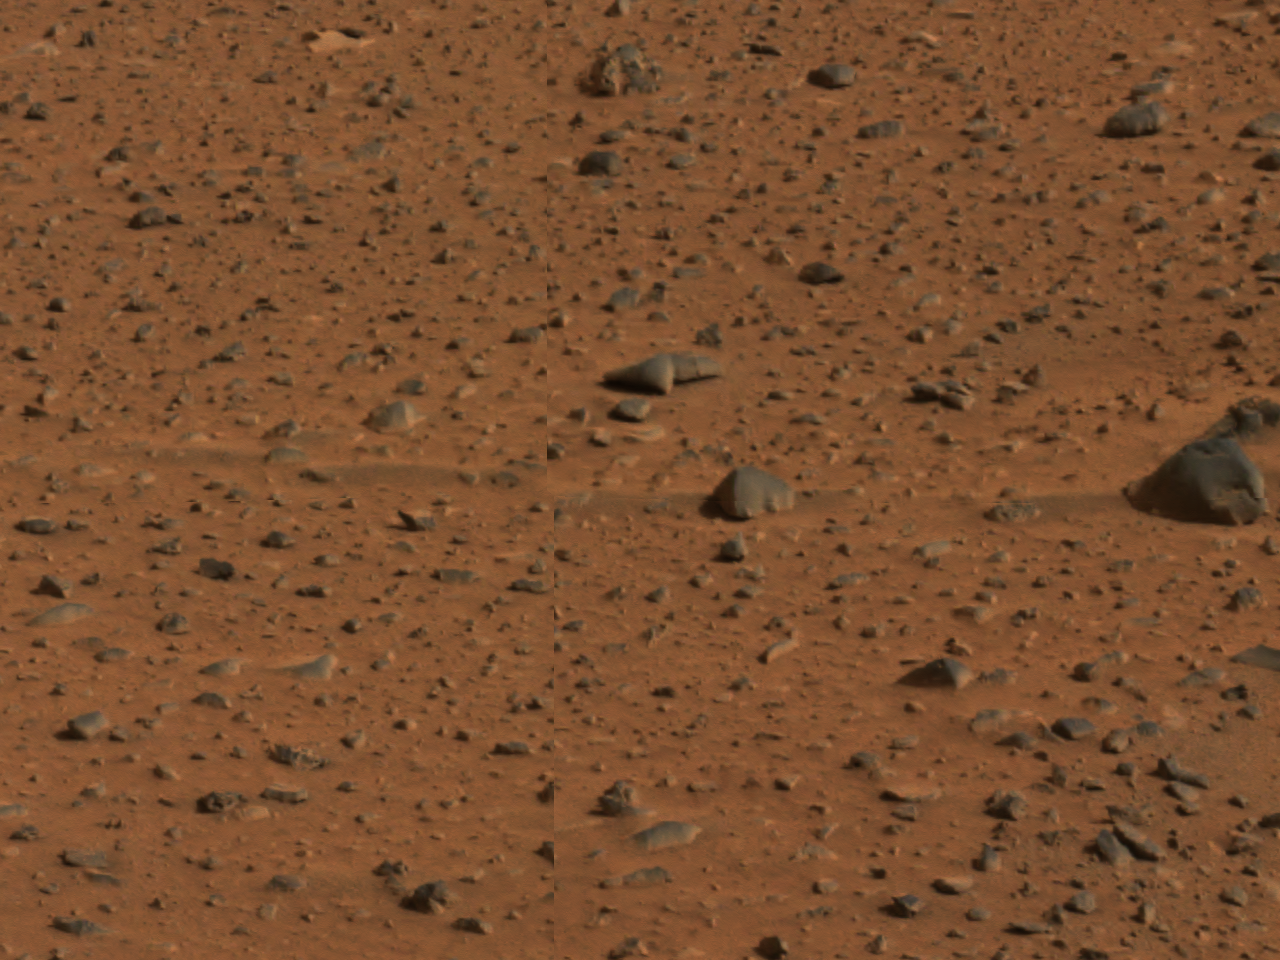

Windtails Show Direction of Martian Winds

This image highlights streaks or tails of loose debris in the martian soil, which reveal the direction of prevailing winds. The picture was taken by the panoramic camera on Mars Exploration Rover Spirit.

Credit: NASA/JPL/Cornell